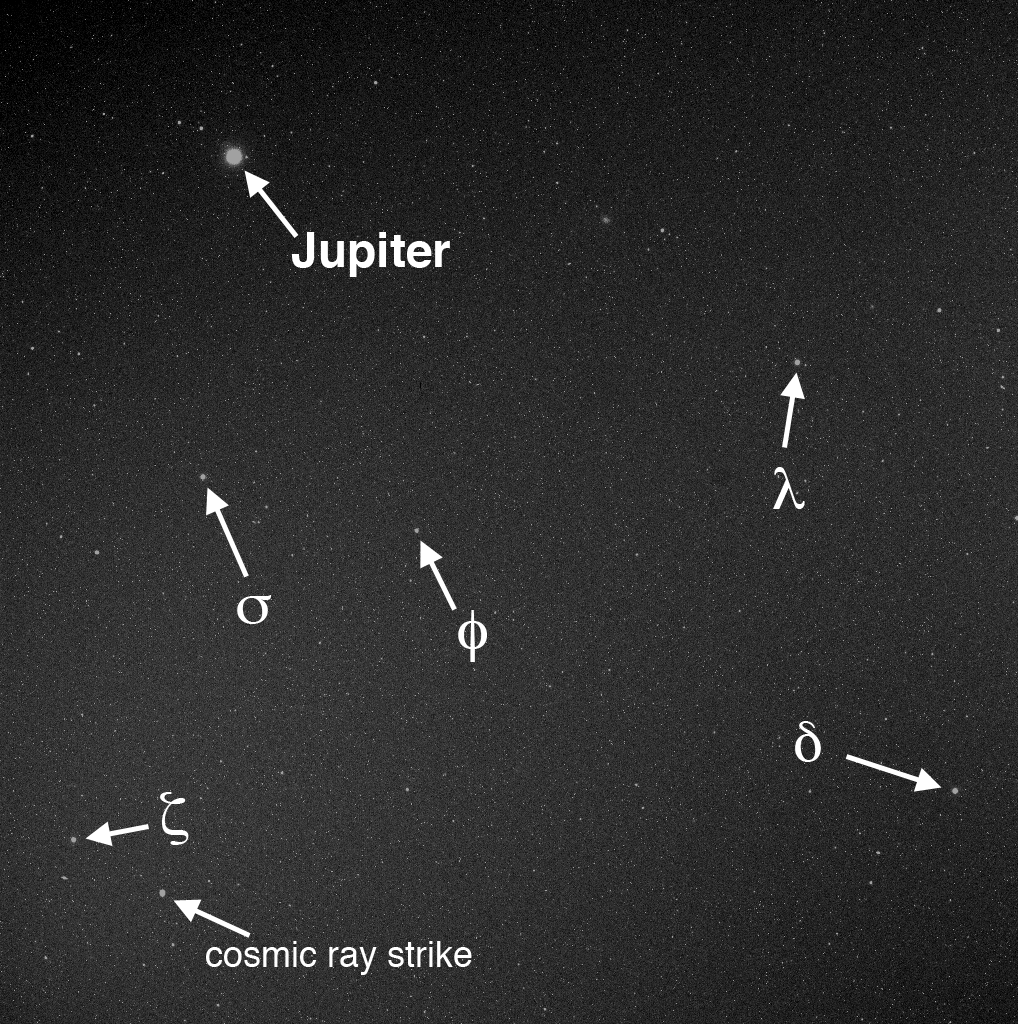

Searching for Vulcanoids

In mid-February, before and after MESSENGER’s latest perihelion (closest approach to the Sun), an imaging campaign was conducted to search for vulcanoids, small rocky bodies that have been postulated to exist in orbits between Mercury and the Sun. Those images are still waiting to be transmitted to Earth. Read the full news story for details about the possible existence of vulcanoids and MESSENGER’s unique opportunity to search for them. The image here is from the first set of 240 MDIS images taken to look for vulcanoids, acquired in June 2008. It is a 10-s exposure taken through the WAC’s clear filter. Jupiter is bright and visible in the image. The camera field of view is nearly large enough to capture the entire width of Sagittarius, a constellation of the zodiac visible low and to the south in summer from temperate latitudes in the northern hemisphere. The Greek letters identify some of the brighter stars in Sagittarius.

During the vulcanoid search campaign, 4-5 images of the same scene are taken back to back. This procedure allows cosmic ray strikes on the camera’s detector to be identified and enables fainter objects to be detected. One such cosmic ray strike is labeled on this image. In this single image, the cosmic ray strike appears similar to the stars, but in the four images taken immediately after this one, the cosmic ray strike is gone whereas the stars remain. Images are also taken hours and days apart, so the motion of objects in the sky can be determined. If a vulcanoid were imaged, its motion through the sky would appear very different from motions of the background stars and known Solar System objects. No vulcanoids have been found yet, but the latest set of acquired images will expand the volume of the search region examined so far.

Date Acquired: June 4, 2008
Image Mission Elapsed Time (MET): 121050477
Instrument: Wide Angle Camera (NAC) of the Mercury Dual Imaging System (MDIS)
WAC Filter: 2 (clear filter)
Field of View: The WAC has a 10.5° field of view

These images are from MESSENGER, a NASA Discovery mission to conduct the first orbital study of the innermost planet, Mercury. For information regarding the use of images, see the MESSENGER image use policy.

Credit: NASA/Johns Hopkins University Applied Physics Laboratory/Carnegie Institution of Washington